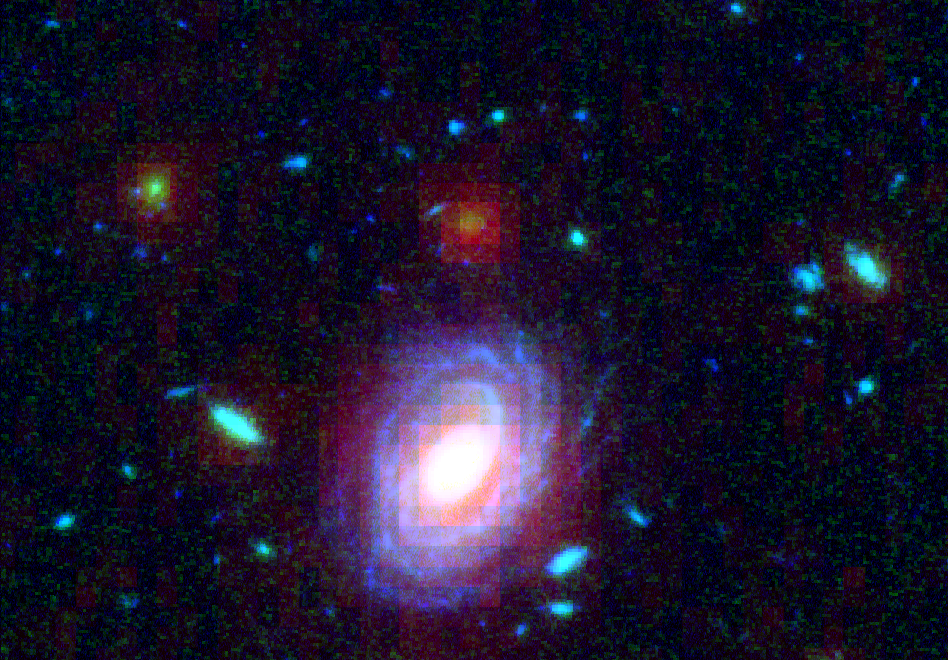

Big Galaxy in Baby Universe

NASA's Spitzer and Hubble Space Telescopes combined forces to uncover one of the most distant galaxies ever seen. The faraway galaxy, named HUDF-JD2 is not seen in Hubble's visible-light image, but was detected using Hubble's near infrared camera and multi-object spectrometer. It appears even brighter at the longer infrared wavelengths, as revealed by the Spitzer infrared camera.

At visible wavelengths, the light from the galaxy is absorbed by intervening hydrogen gas, and so the galaxy appears faint in the Hubble visible and near-infrared images. The surprise is how bright is appears to Spitzer in the infrared, suggesting a very massive and distant galaxy.

This image is a false-color composite of Hubble/ACS B-band data (blue), Hubble/NICMOS K-band data (red) and Spitzer 8 micron data (red).

Credit: NASA, ESA/JPL-Caltech/B. Mobasher (STScI/ESA)